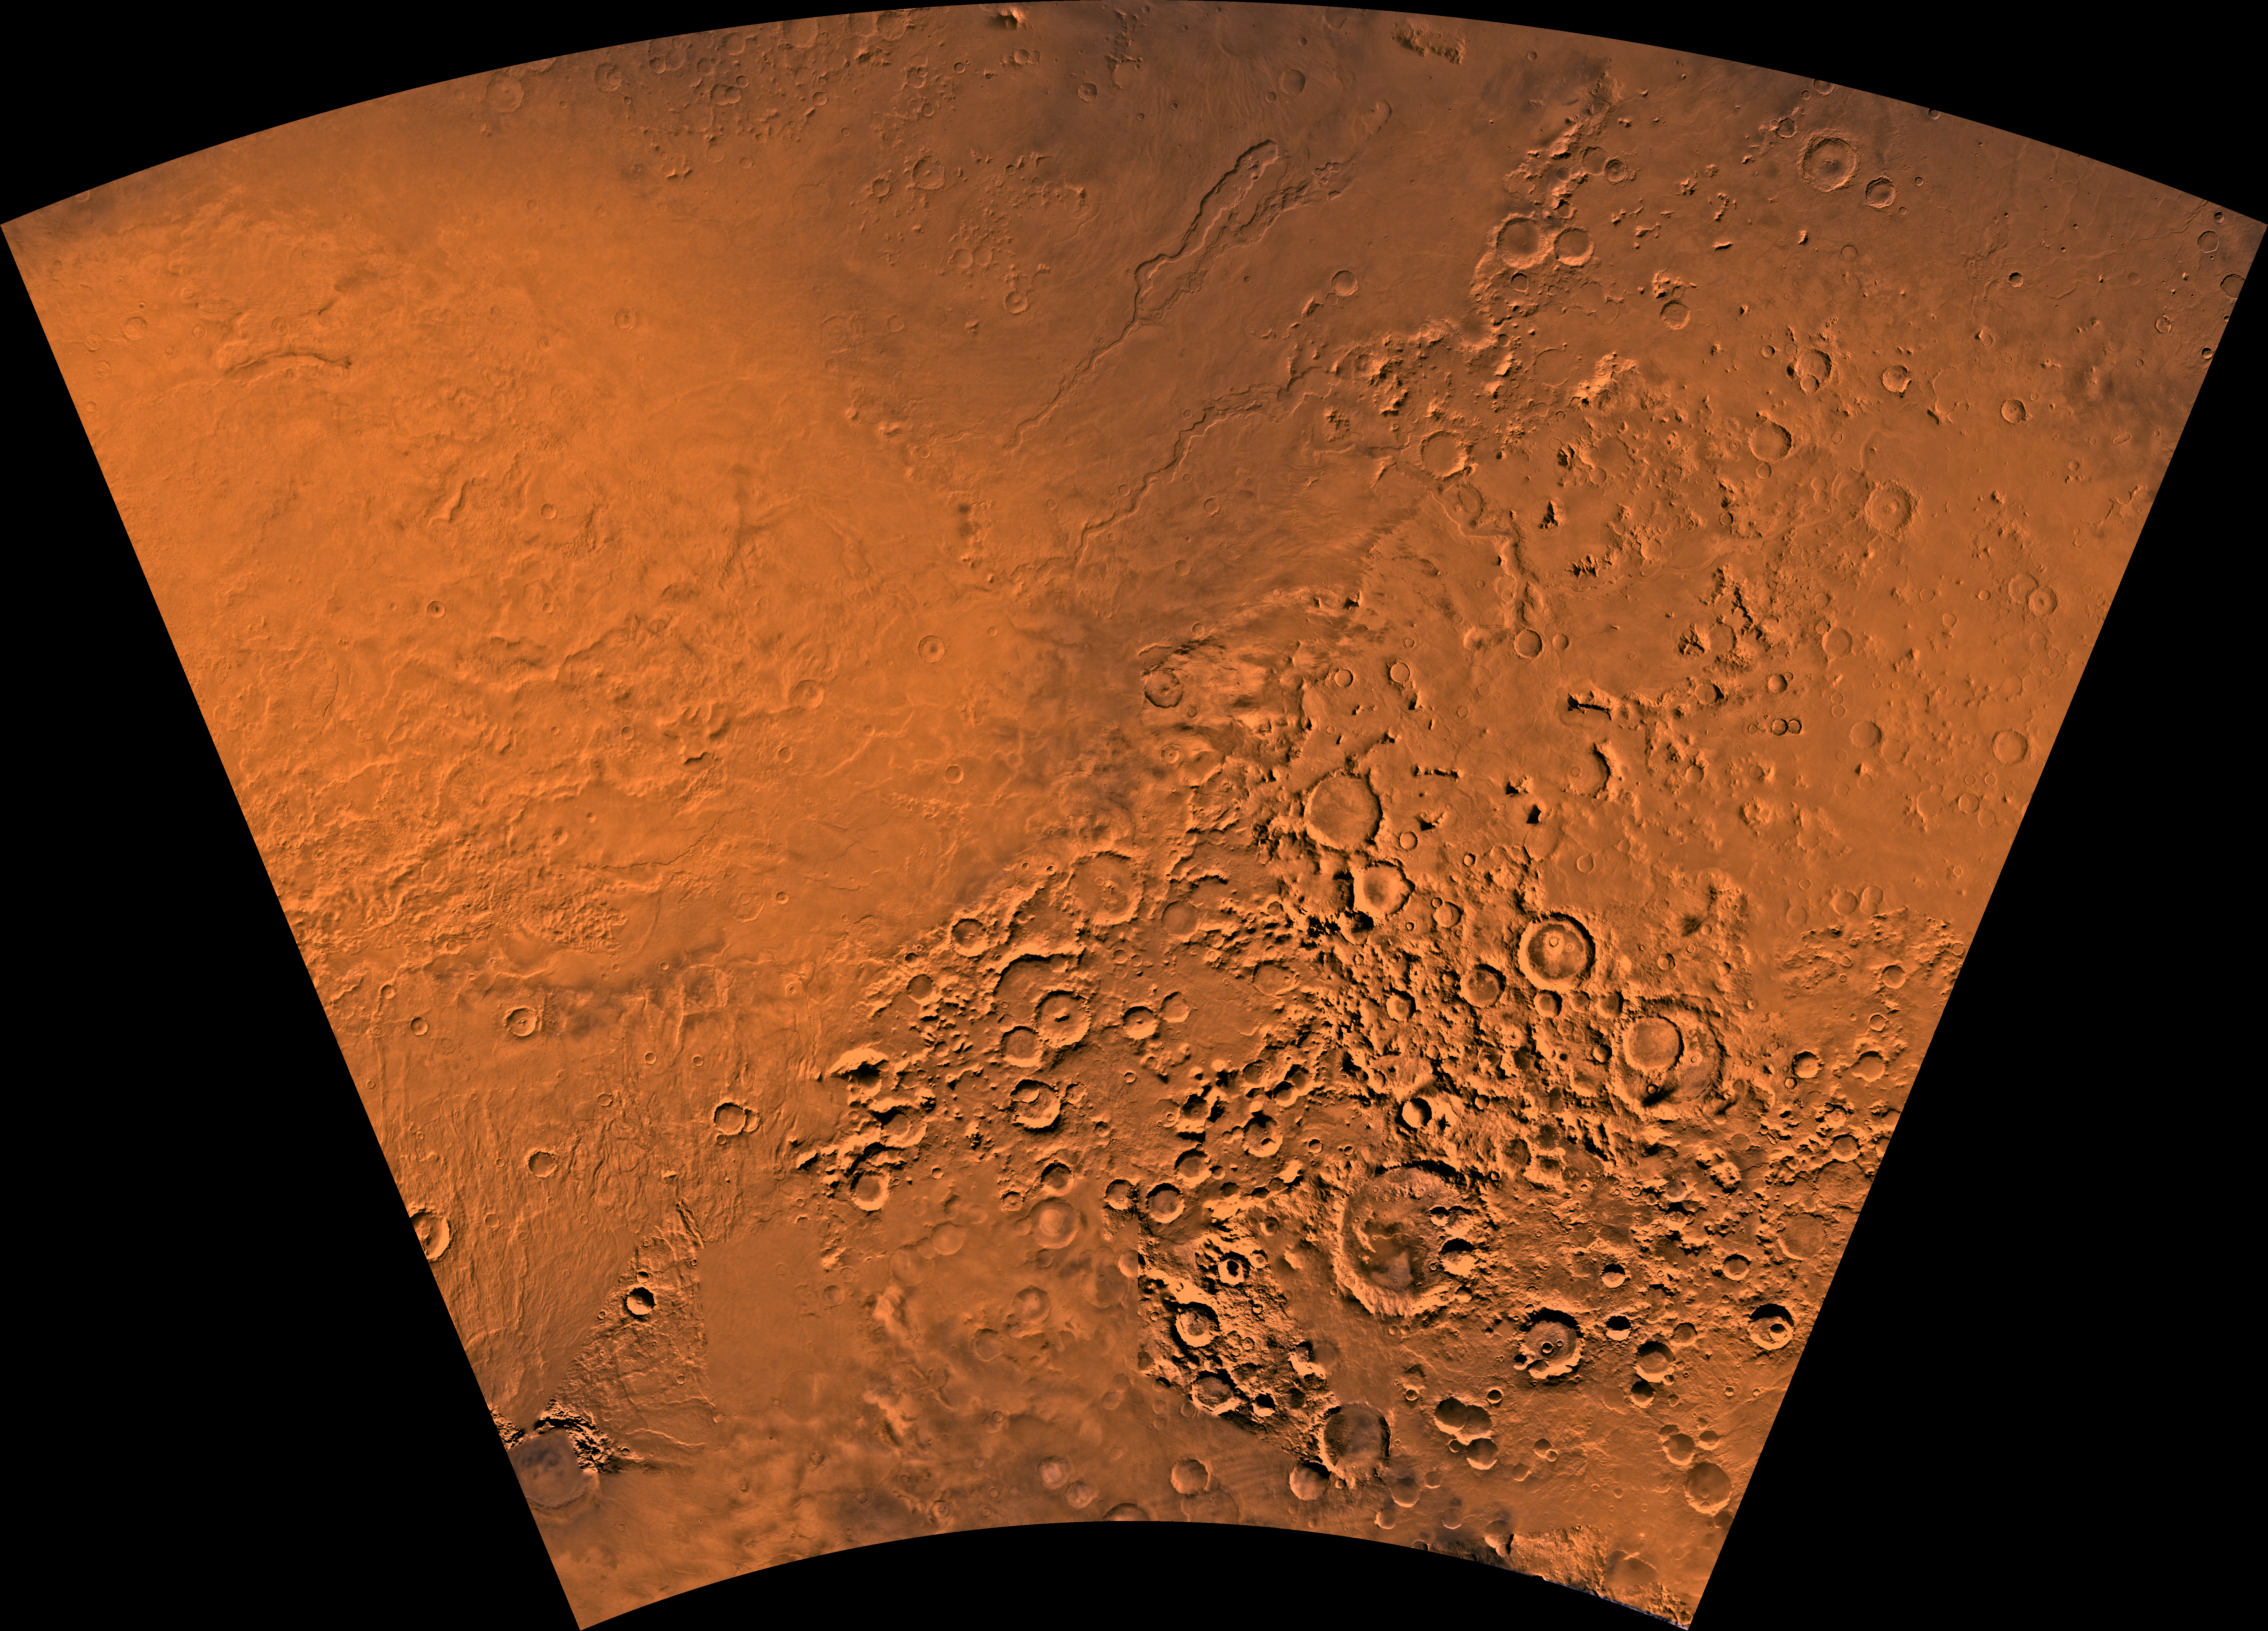

MC-28 Hellas Region

Mars digital-image mosaic merged with color of the MC-28 quadrangle, Hellas region of Mars. The northwestern part includes the eastern half of the ancient large Hellas basin, defined by a rim of rugged mountain blocks that surrounds a nearly circular expanse of light-colored plains. The southwestern part is marked by part of the Amphitrites shield volcano and associated ridged plains that may be basaltic lava flows. The northern part includes a low, dissected shield volcano, Hadriaca Patera, and associated plains that may be basaltic lava flows. These plains are dissected in places by large sinuous channels. The eastern part is dominated by high-standing heavily cratered highlands, perhaps uplifted by the Hellas impact event. Latitude range -65 to -30 degrees, longitude range -120 to -60 degrees.

Credit: NASA/JPL/USGS